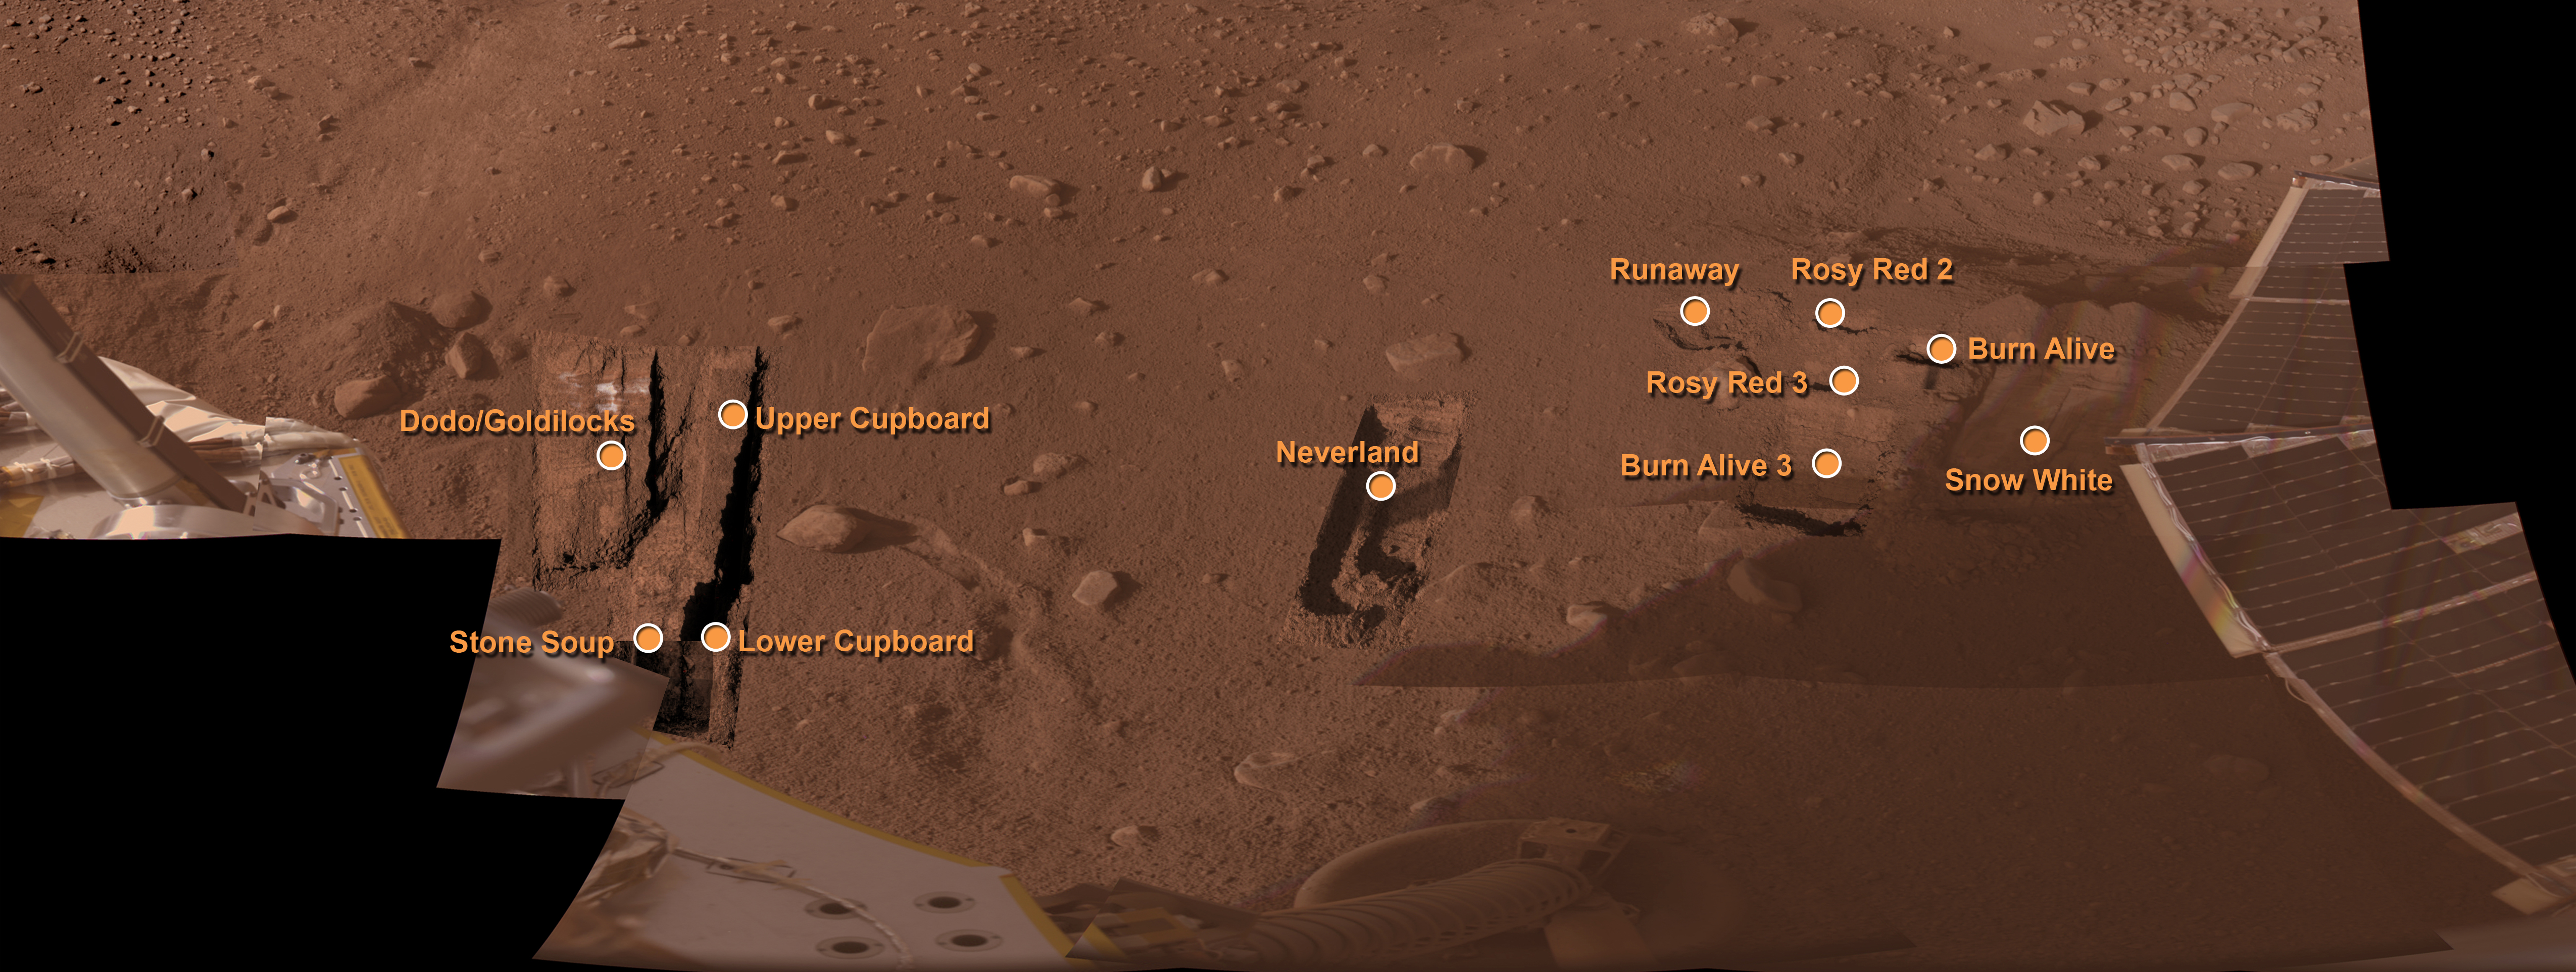

Phoenix’s Workspace

This mosaic of images taken by NASA’s Phoenix Mars Lander’s Surface Stereo Imager shows Phoenix’s workspace, informally named “Wonderland,” with the major trenches and features that have been informally named as of Sol 84 (August 19, 2008), the 84th Martian day after landing.

The workspace is on the north side of the lander.

The Phoenix Mission is led by the University of Arizona, Tucson, on behalf of NASA. Project management of the mission is by NASA’s Jet Propulsion Laboratory, Pasadena, Calif. Spacecraft development is by Lockheed Martin Space Systems, Denver.

Photojournal Note: As planned, the Phoenix lander, which landed May 25, 2008 23:53 UTC, ended communications in November 2008, about six months after landing, when its solar panels ceased operating in the dark Martian winter.

Credit: NASA/JPL-Caltech/University of Arizona/Texas A&M University